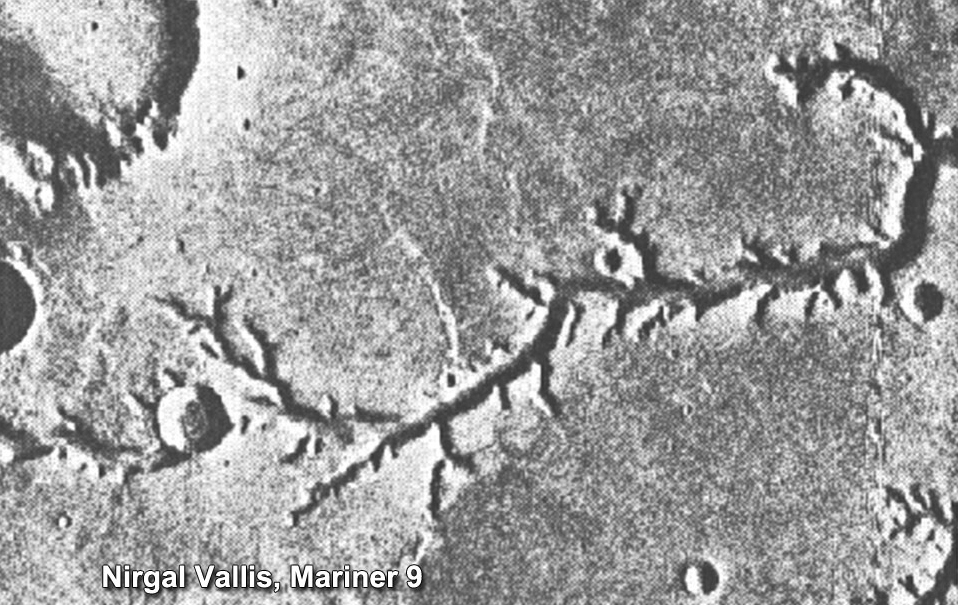

Mariner 9 View of Nirgal Vallis

This view of channels on Mars came from NASA’s Mariner 9 orbiter. In 1971, Mariner 9 became the first spacecraft to enter orbit around Mars.

Credit: NASA/JPL-Caltech